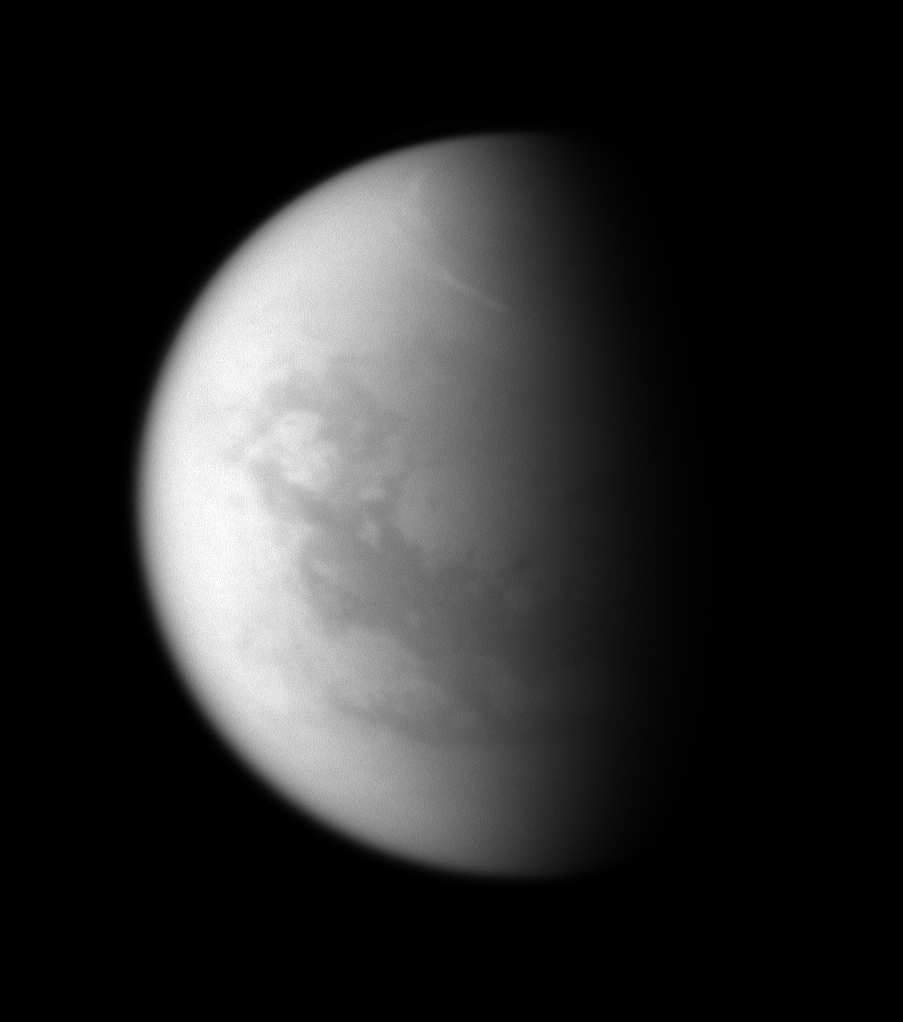

Titan’s Northern Streaks

Bright clouds circumscribe Titan’s north polar region—a frigid land of methane seas.

The clouds seen in this image and other recent Cassini spacecraft views are at higher latitudes than similar streak-like clouds observed in the southern hemisphere (see PIA08966). Scientists are working to understand why such clouds appear preferentially at certain latitudes on Saturn’s largest moon.

While the streaks that grace Titan’s southern hemisphere are often seen at 40 degrees south latitude, similar to Wellington, New Zealand, the streaks in the northern hemisphere are farther from the equator, near 56 degrees north latitude, which is similar to Glasgow, Scotland.

North on Titan (5,150 kilometers, 3,200 miles across) is up and rotated 16 degrees to the right.

The image was taken with the Cassini spacecraft narrow-angle camera on Sept. 30, 2008 using a spectral filter sensitive to wavelengths of infrared light centered at 938 nanometers. The view was obtained at a distance of approximately 1.2 million kilometers (776,000 miles) from Titan and at a Sun-Titan-spacecraft, or phase, angle of 71 degrees. Image scale is 7 kilometers (5 miles) per pixel.

The Cassini-Huygens mission is a cooperative project of NASA, the European Space Agency and the Italian Space Agency. The Jet Propulsion Laboratory, a division of the California Institute of Technology in Pasadena, manages the mission for NASA’s Science Mission Directorate, Washington, D.C. The Cassini orbiter and its two onboard cameras were designed, developed and assembled at JPL. The imaging operations center is based at the Space Science Institute in Boulder, Colo.

Credit: NASA/JPL/Space Science Institute